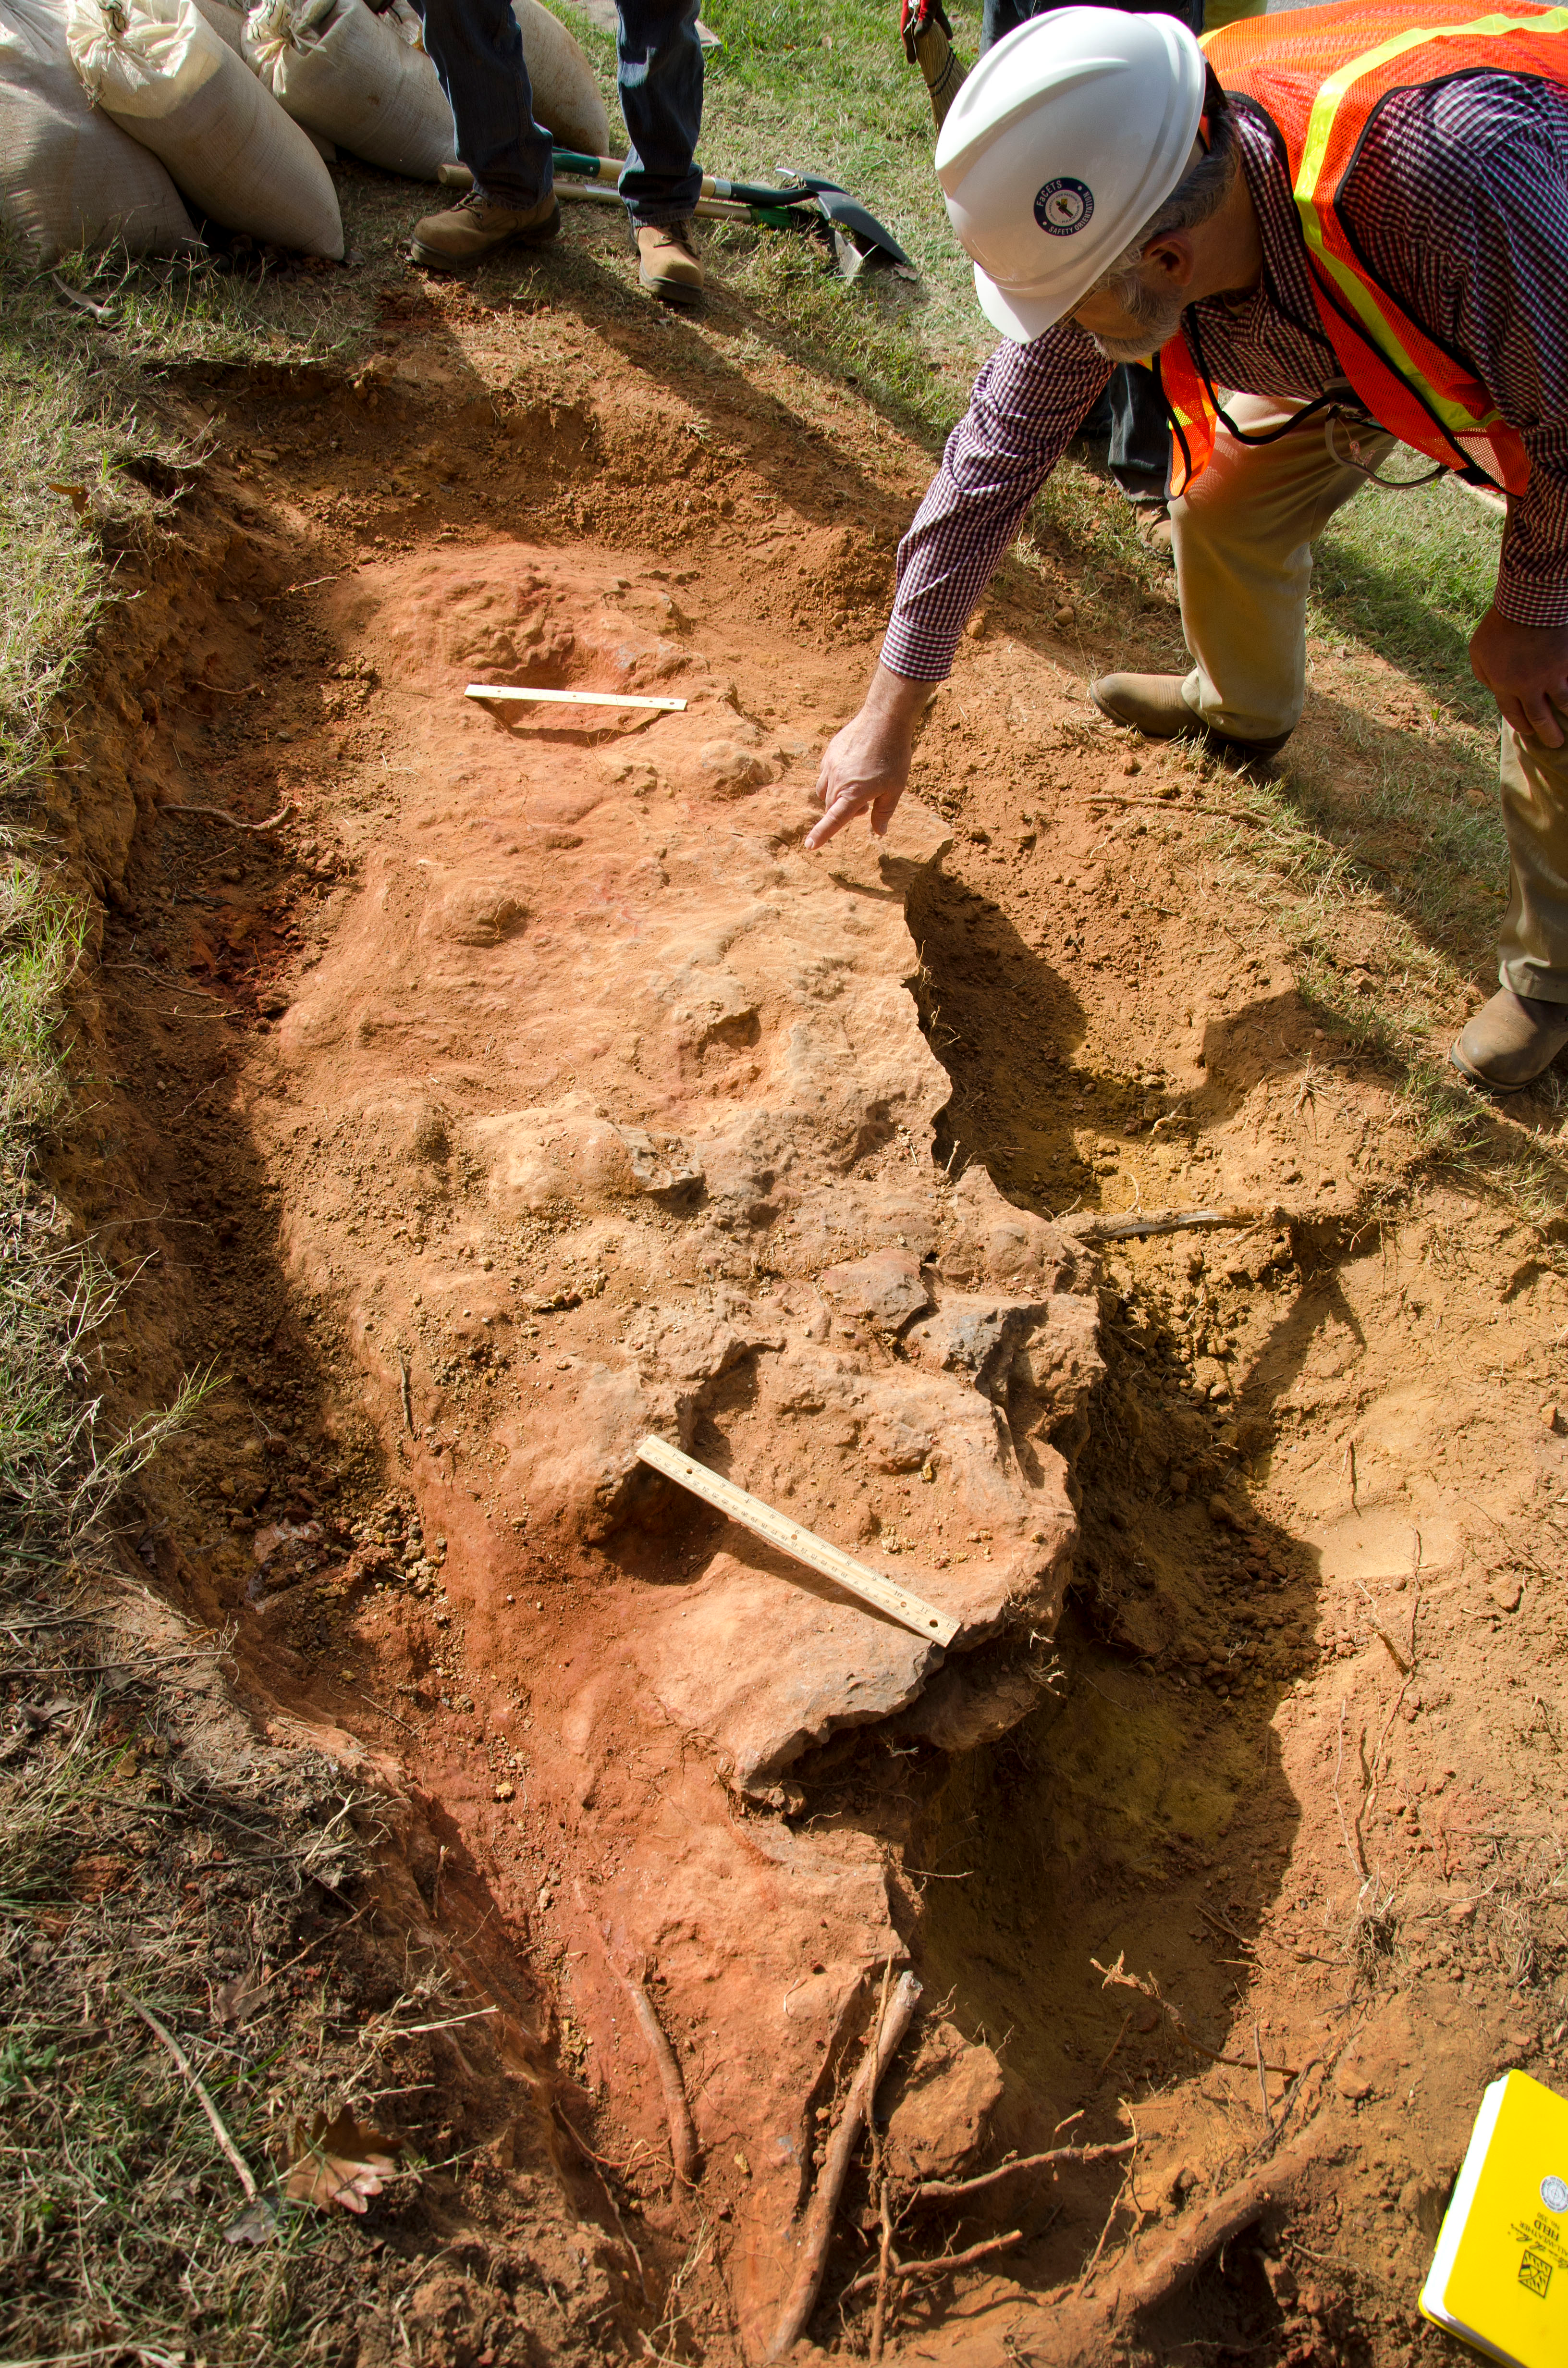

Cretaceous Footprints Found on Goddard Campus

Goddard's consultant paleontologist Dr. Lee Monnens verified the track and discovered additional footprints hiding under a thin layer of topsoil in the same rock layer on October 23, 2012.

Credit: NASA/Goddard/Rebecca Roth